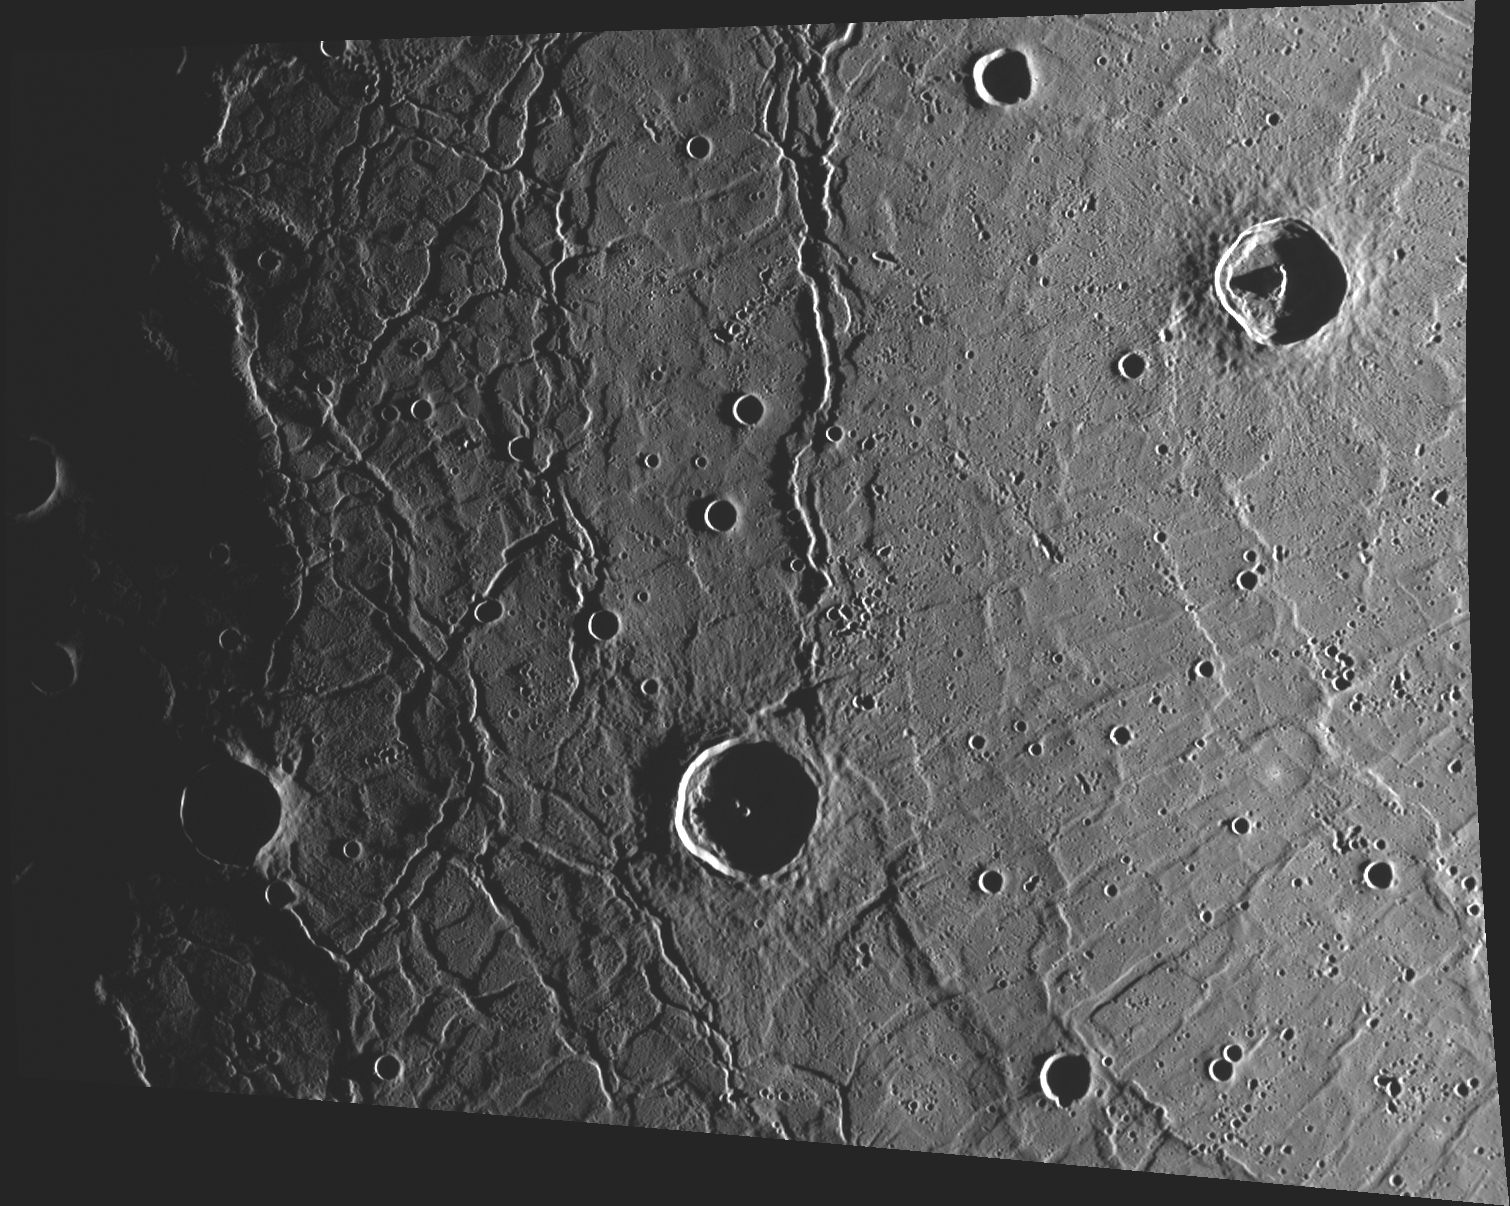

It’s All Mercury’s Fault

This image, taken with the Wide Angle Camera (WAC), shows a portion of the Caloris Basin interior. The linear features visible in the left side of the image, running from top to bottom, are roughly concentric with the basin’s rim. A second set of troughs (part of Pantheon Fossae) are radial to a point off the right side of the image. Both sets of troughs formed when the rocks of the basin interior experienced large horizontal forces that caused the surface to undergo faulting (fracturing) and to pull apart.

This image was acquired as part of MDIS’s high-incidence-angle base map. The high-incidence-angle base map is a major mapping activity in MESSENGER’s extended mission and complements the surface morphology base map of MESSENGER’s primary mission that was acquired under generally more moderate incidence angles. High incidence angles, achieved when the Sun is near the horizon, result in long shadows that accentuate the small-scale topography of geologic features. The high-incidence-angle base map is being acquired with an average resolution of 200 meters/pixel.

Date acquired: April 24, 2012
Image Mission Elapsed Time (MET): 243766330
Image ID: 1701461
Instrument: Wide Angle Camera (WAC) of the Mercury Dual Imaging System (MDIS)
WAC filter: 7 (748 nanometers)
Center Latitude: 28.58°
Center Longitude: 152.3° E
Resolution: 296 meters/pixel
Scale: The crater on the right side of the image is abut 40 km (25 mi) in diameter.
Incidence Angle: 86.9°
Emission Angle: 40.4°
Phase Angle: 127.3°

The MESSENGER spacecraft is the first ever to orbit the planet Mercury, and the spacecraft’s seven scientific instruments and radio science investigation are unraveling the history and evolution of the Solar System’s innermost planet. Visit the Why Mercury? section of this website to learn more about the key science questions that the MESSENGER mission is addressing. During the one-year primary mission, MDIS acquired 88,746 images and extensive other data sets. MESSENGER is now in a year-long extended mission, during which plans call for the acquisition of more than 80,000 additional images to support MESSENGER’s science goals.

These images are from MESSENGER, a NASA Discovery mission to conduct the first orbital study of the innermost planet, Mercury. For information regarding the use of images, see the MESSENGER image use policy.

Credit: NASA/Johns Hopkins University Applied Physics Laboratory/Carnegie Institution of Washington